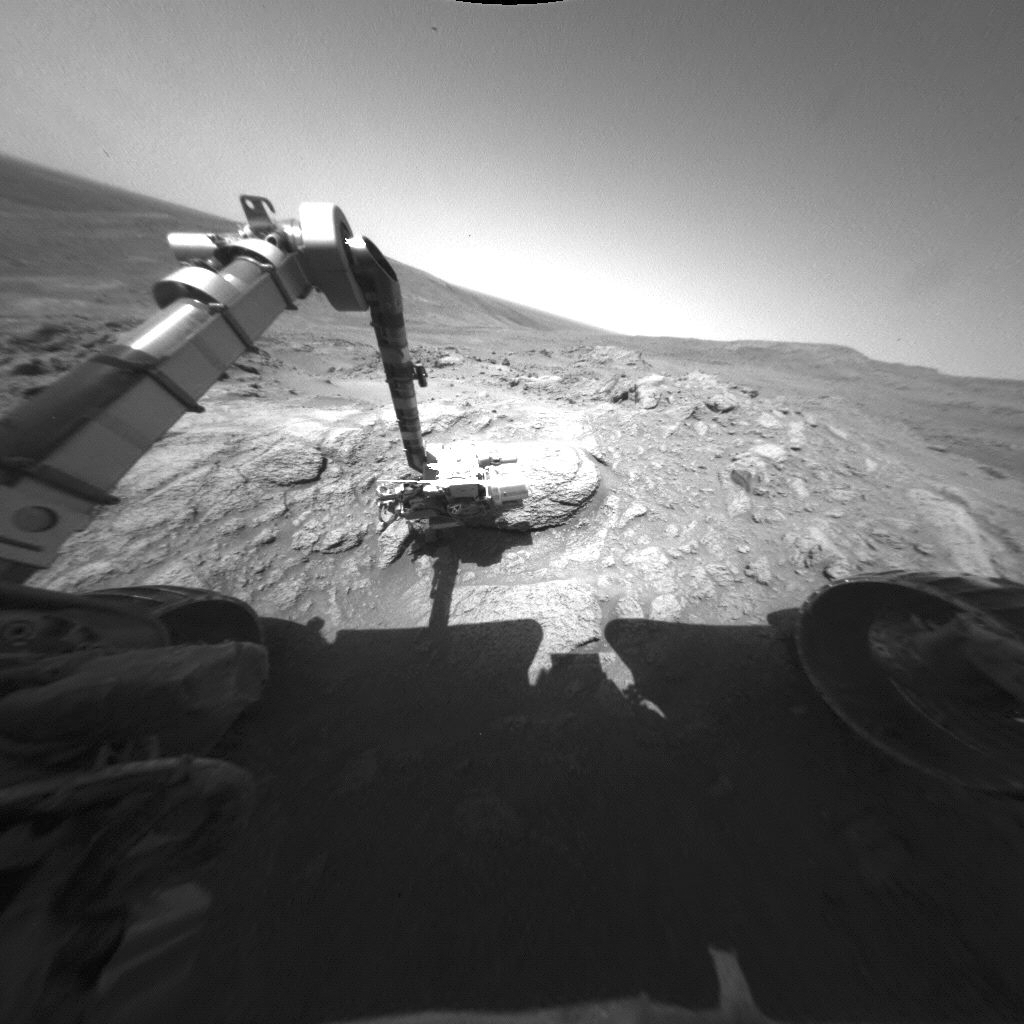

Spirit Arm Movements for Mosaic of “Keystone”

In this movie clip, NASA’s Mars Exploration Rover Spirit moves its robotic arm, called the instrument deployment device, to take a series of images with the rover’s microscopic imager during the rover’s 469th martian day, or sol (April 28, 2005). The images making up this clip were taken by Spirit’s left front hazard identification camera. The arm’s carefully planned motions positioned the microscopic imager to take an array of 24 images of this rock target, dubbed “Keystone,” at an outcrop called “Methuselah.” The microscopic imager frames were combined into a mosaic view PIA07977 showing the finely laminated texture of the rock.

Credit: NASA/JPL